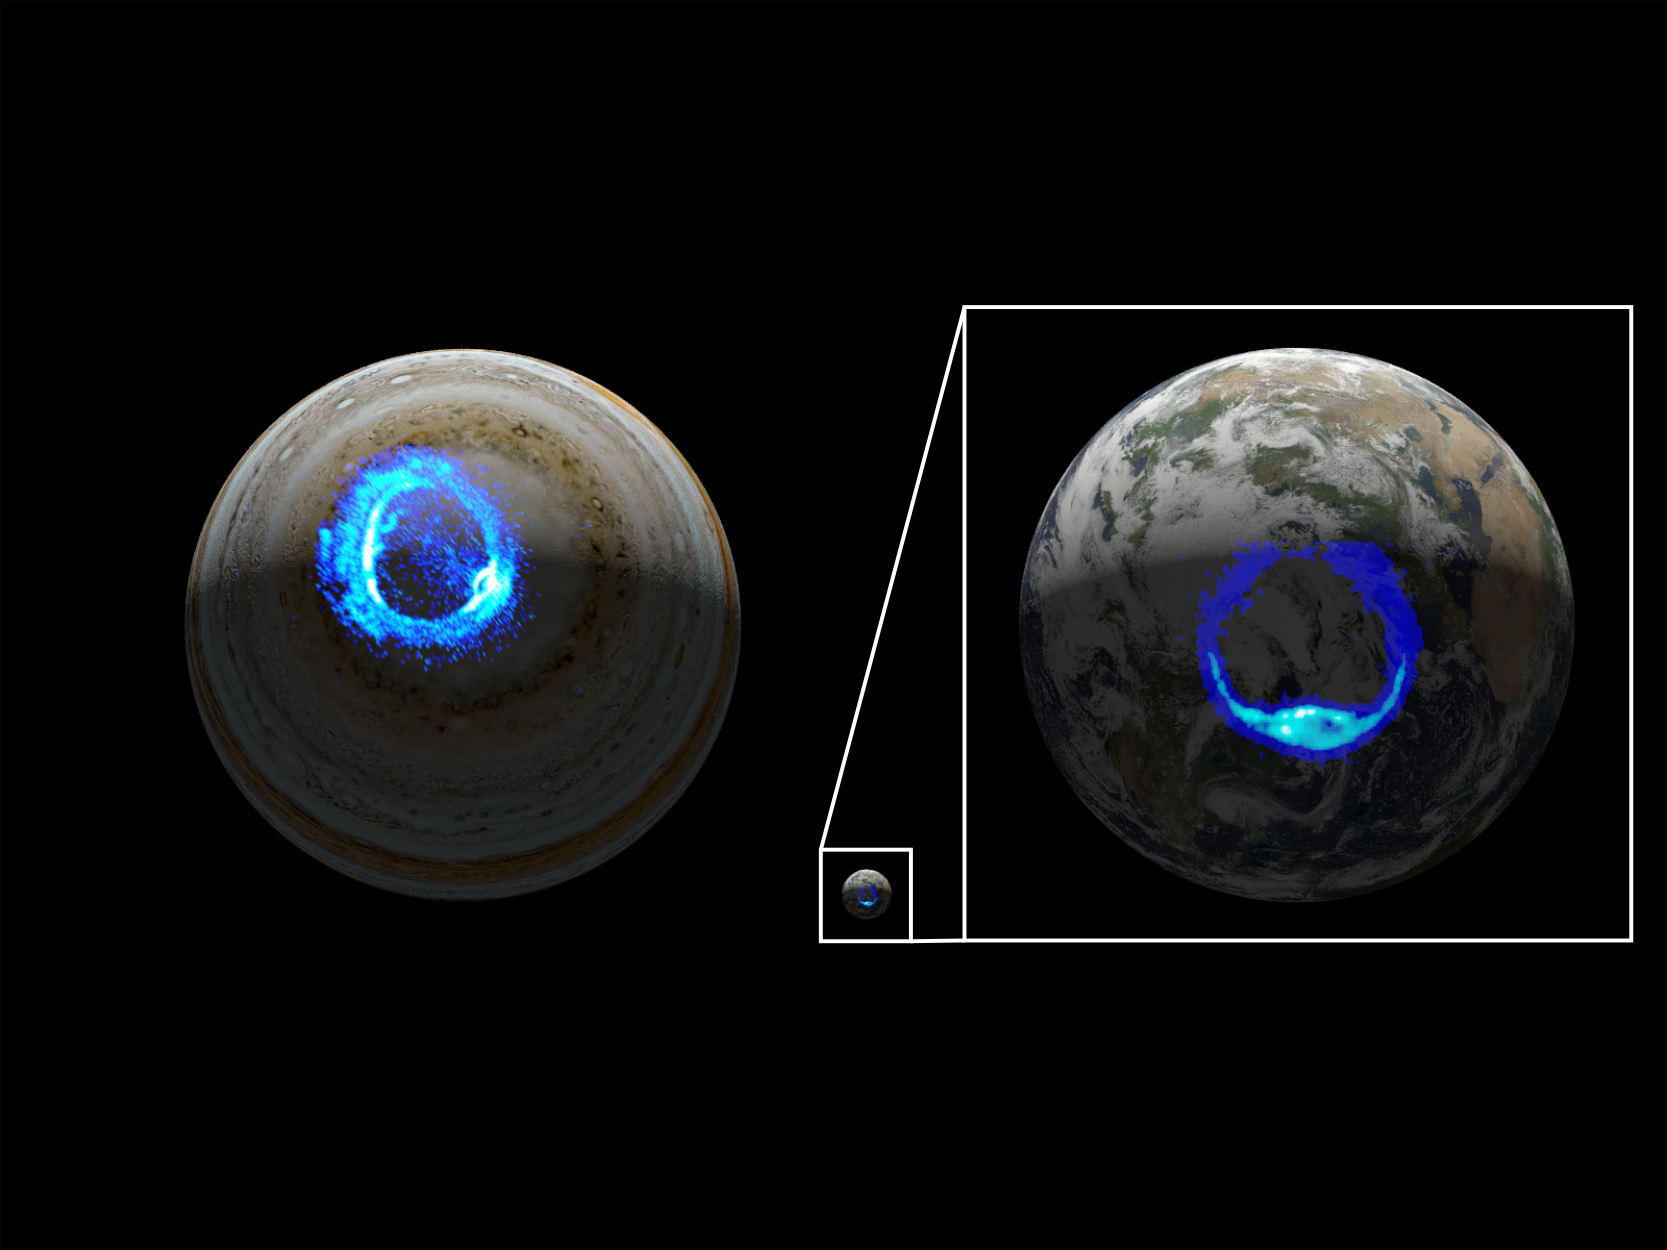

Aurorae on Jupiter and Earth

This illustration depicts ultraviolet polar aurorae on Jupiter and Earth. While the diameter of the Jovian world is 10 times larger than that of Earth, both planets have markedly similar aurora.

Credit: NASA/JPL-Caltech/SwRI/UVS/STScI/MODIS/WIC/IMAGE/ULiège